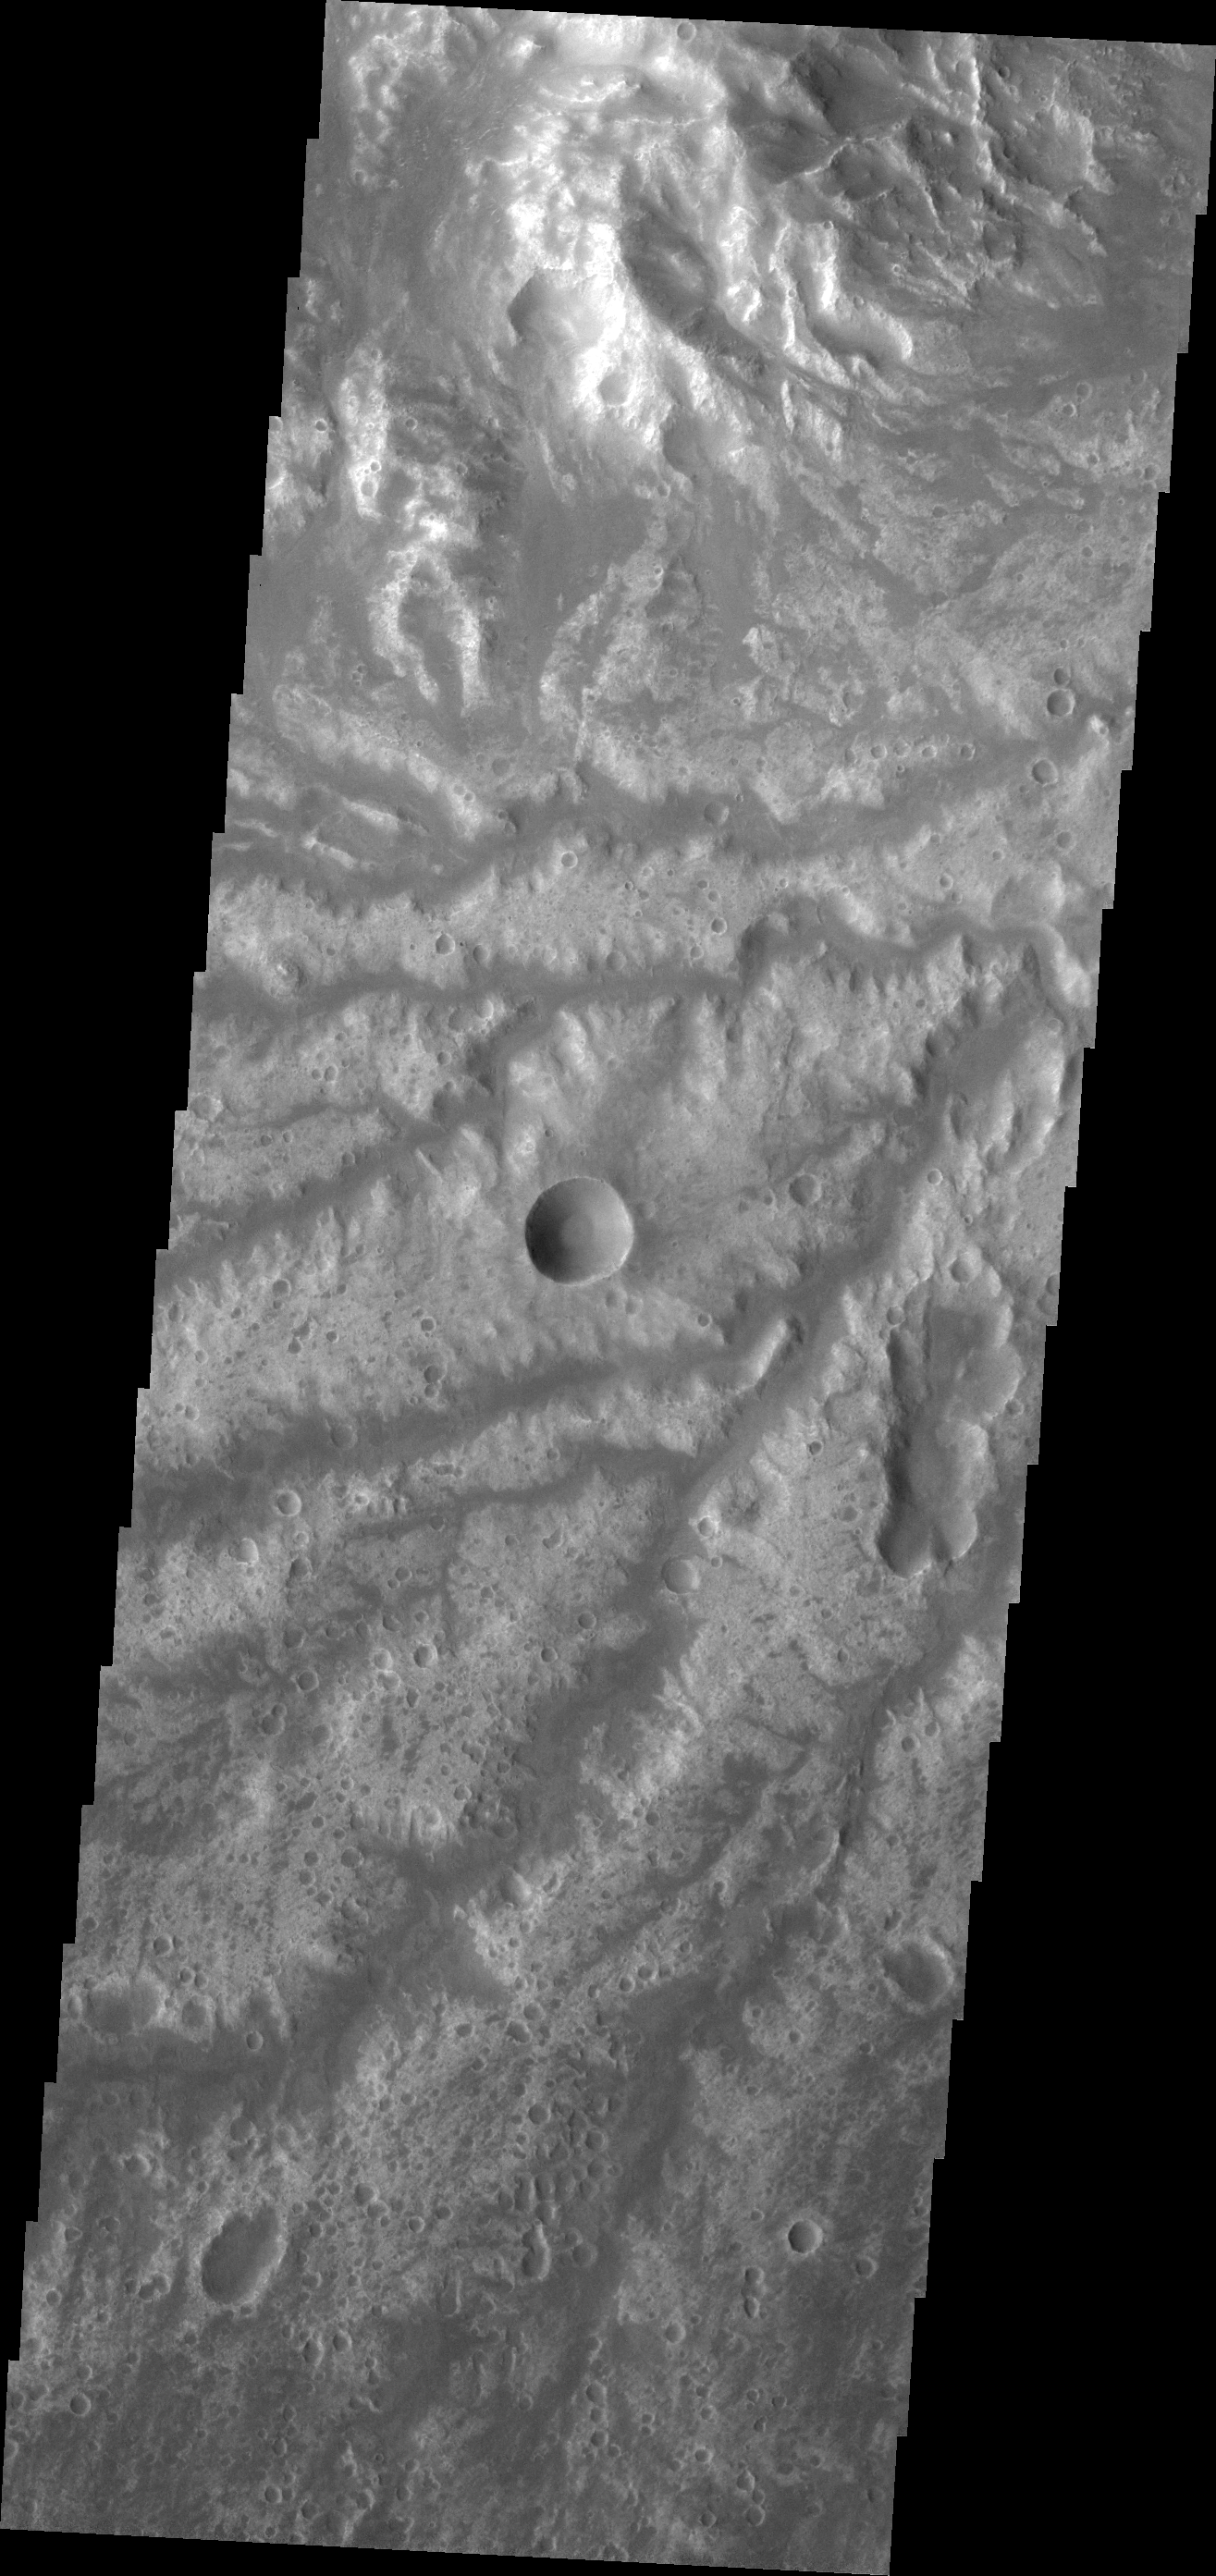

Arda Valles

Today’s VIS image shows more of the channel network that comprises Arda Valles.

Credit: NASA/JPL-Caltech/ASU